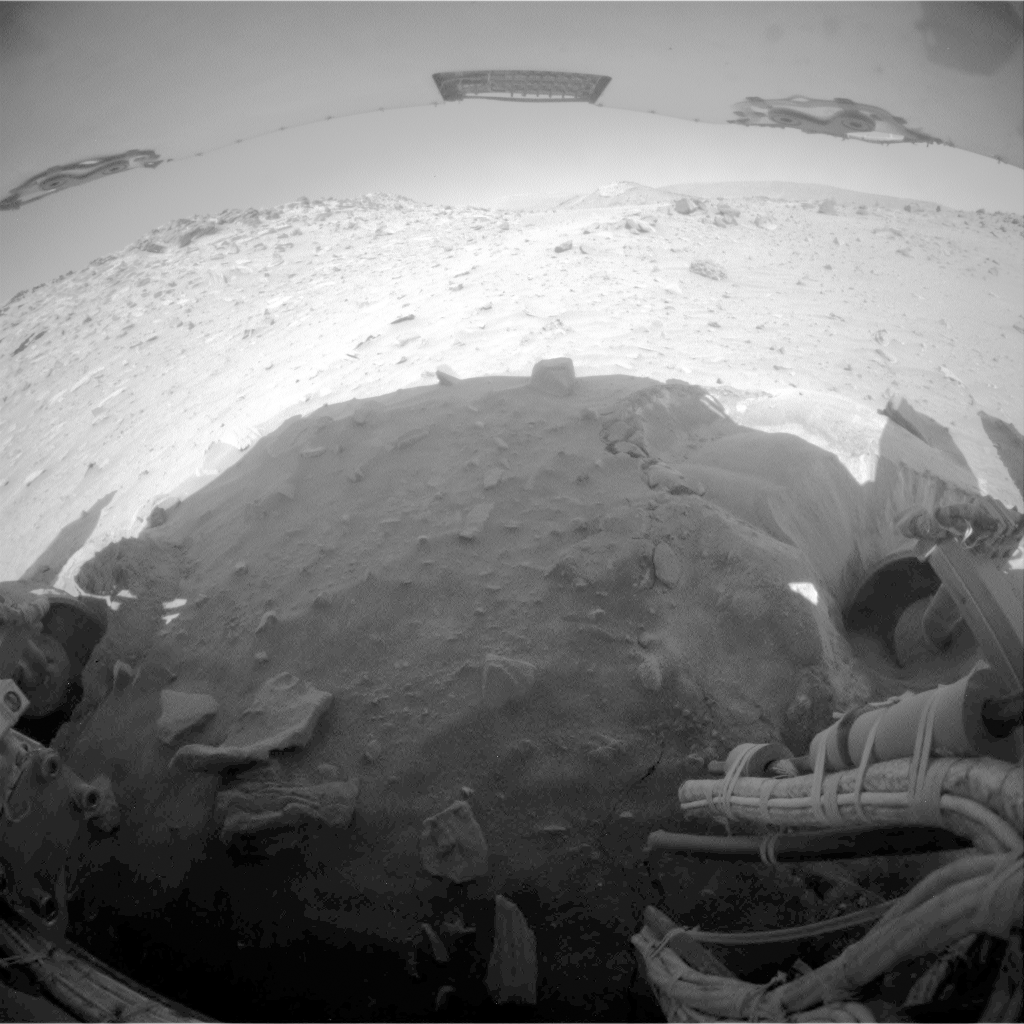

Movement During Backward Drive, Sols 2147

This two-frame animation aids evaluation of NASA’s Mars Exploration Rover Spirit during a drive on the rover’s 2,147th Martian day, or sol (Jan. 16, 2010).

The two wide-angle views shown one after the other in this animation come from Spirit’s rear hazard-avoidance camera. One was taken at the end of the previous drive (two days earlier) and thus shows the scene prior to the Sol 2147 drive. The other was taken after the Sol 2147 drive. Visible changes from the first to the second, as a result of the rover’s motion, include the landscape appearing to shift to the right and the forground rocks near the bottom of the image appearing to come closer.

The view is to the south, looking at and beyond Spirit’s rear wheels, with the bottom surface of a solar panel at the top of the image. During this drive, Spirit moved about 3.5 centimeters (1.4 inches) southward and yawed slightly counterclockwise. Neither the right-rear wheel (at the left in this view) nor the right-front wheel can contribute to driving.

The rover team began commanding extrication drives in November after months of Earthbound testing and analysis to develop a strategy for attempting to drive Spirit out of this soft-soil site, called “Troy.” The extrication drives have made little progress and the probability of getting Spirit out of the sand trap is low.

To see updates on the efforts to free the Spirit rover, visit the JPL Free Spirit website.

Credit: NASA/JPL-Caltech